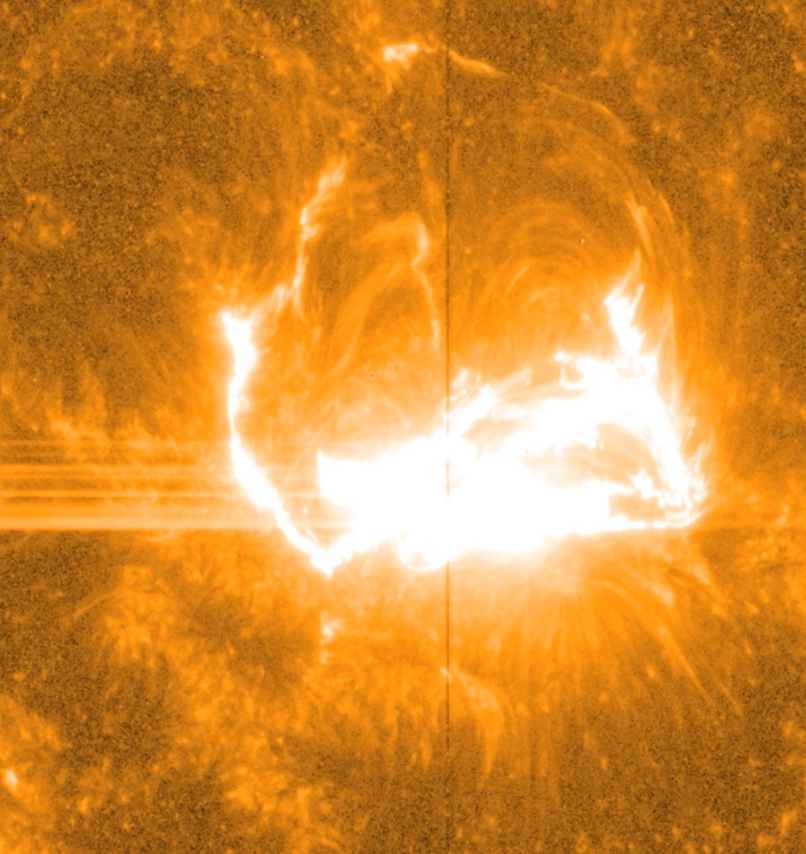

NASA's Best-Observed X-Class Flare of All Time

Like almost all solar observatories, NASA's IRIS can provide images of different layers of the sun's atmosphere, which together create a whole picture of what's happening. This image shows light at a wavelength of 1400 Angstrom, which highlights material some 650 miles above the sun's surface. The vertical line in the middle shows the slit for IRIS's spectrograph, which can separate light into its many wavelengths to provide even more information about the temperature and velocity of material during a flare. -- On March 29, 2014 the sun released an X-class flare. It was observed by NASA's Interface Region Imaging Spectrograph, or IRIS; NASA's Solar Dynamics Observatory, or SDO; NASA's Reuven Ramaty High Energy Solar Spectroscopic Imager, or RHESSI; the Japanese Aerospace Exploration Agency's Hinode; and the National Solar Observatory's Dunn Solar Telescope located at Sacramento Peak in New Mexico. To have a record of such an intense flare from so many observatories is unprecedented. Such research can help scientists better understand what catalyst sets off these large explosions on the sun. Perhaps we may even some day be able to predict their onset and forewarn of the radio blackouts solar flares can cause near Earth - blackouts that can interfere with airplane, ship and military communications.

Credit: NASA/IRIS/Goddard Space Flight Center